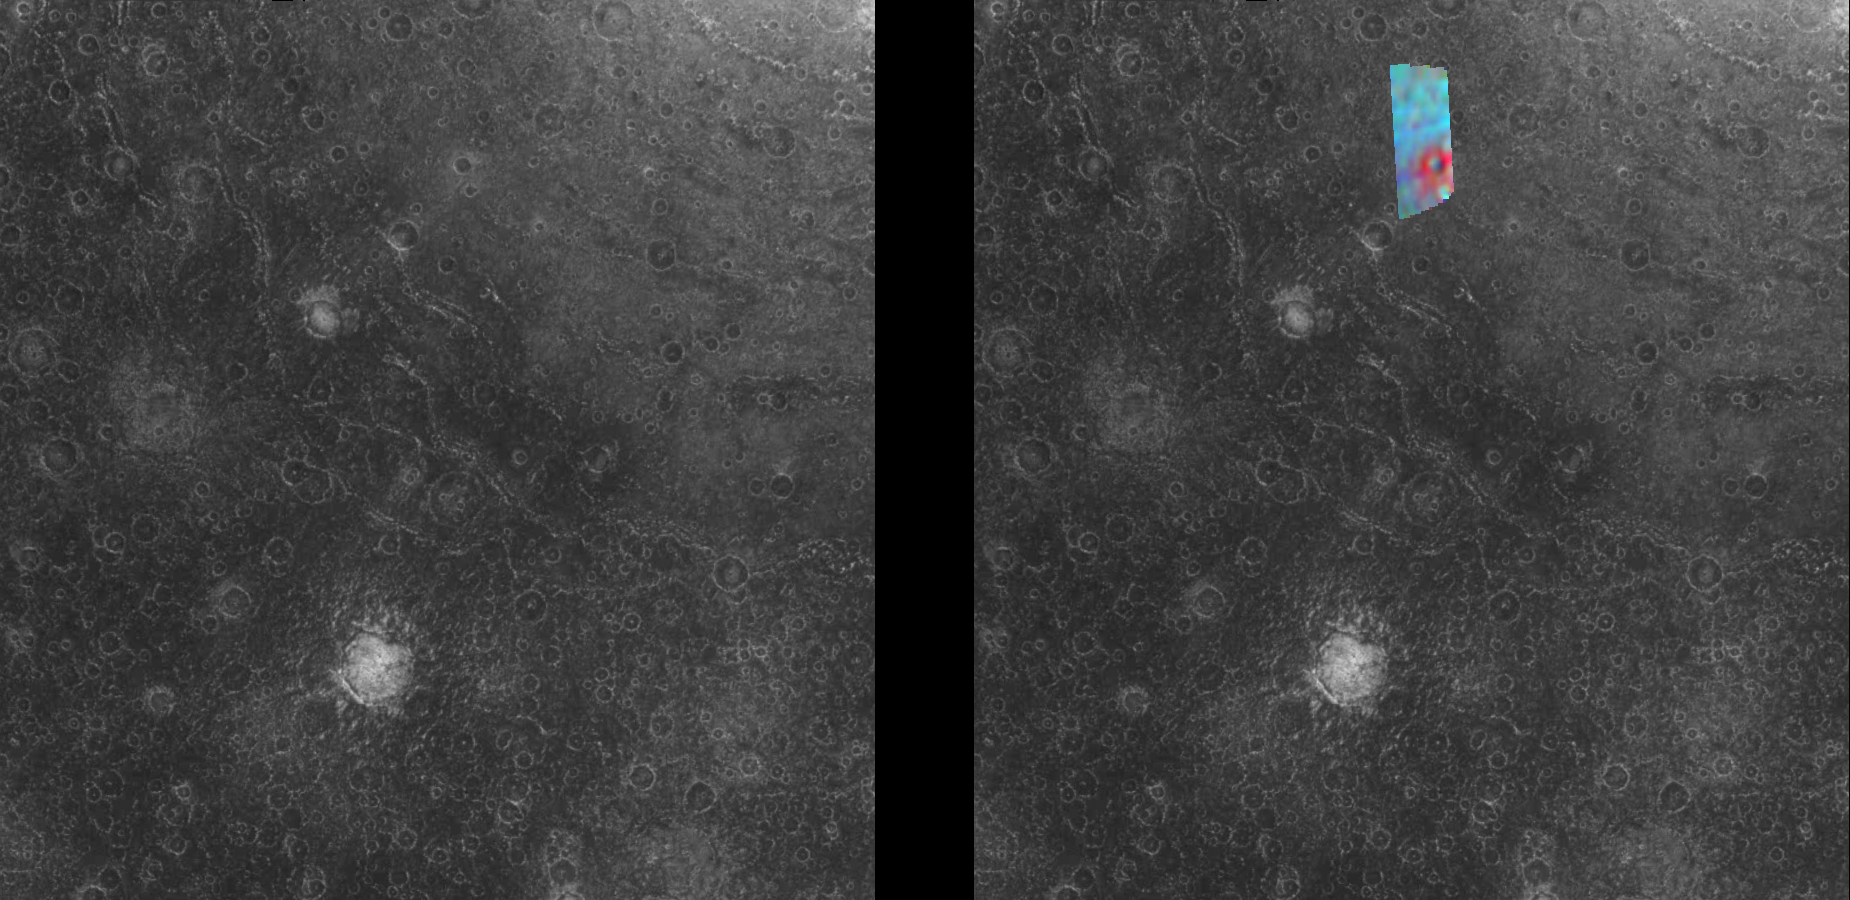

Compositional Variations in Callisto’s Asgard Impact Structure

These frames combine data from two of the instruments aboard NASA’s Galileo spacecraft. The left image is from the Solid State Imaging (SSI) system and the right frame shows data from the Near Infrared Mapping Spectrometer (NIMS) overlaid on the SSI data. North is to the top of the images. The area to the northeast (upper right corner) of the NIMS observation shows the southwest part of the ancient impact structure Asgard on Jupiter’s moon Callisto. The Asgard multi-ring system has a central bright zone approximately 230 km (140 miles) across, surrounded by concentric rings out to 800 km (480 miles). The rings are fractured parts of the surface with scarps near the central zone and troughs at the outer margin. Impact craters ranging in size down to the limit of resolution are visible throughout the image.

The NIMS observation of a small section of the Asgard terrain reveals compositional variations over the surface of Callisto. Red indicates a high concentration of clean ice at the floor of an impact crater while blue shows large amounts of non-ice material on the surrounding surface.

The data in these images were taken on November 4, 1996, at a distance of 111,891 kilometers (69,900 miles) by the Solid State Imaging (CCD) system and 17,920 kilometers (11,200 miles) by the Near Infrared Mapping Spectrometer aboard NASA’s Galileo spacecraft during its third orbit around Jupiter. The area seen in the SSI image is 440 kilometers by 440 kilometers across at 1.1 kilometers per picture element (pixel) resolution, centered near 17 North, 153 West, while the resolution for the NIMS observation is 8 kilometers per pixel.

The Jet Propulsion Laboratory, Pasadena, CA manages the mission for NASA’s Office of Space Science, Washington, DC.

Credit: NASA/JPL